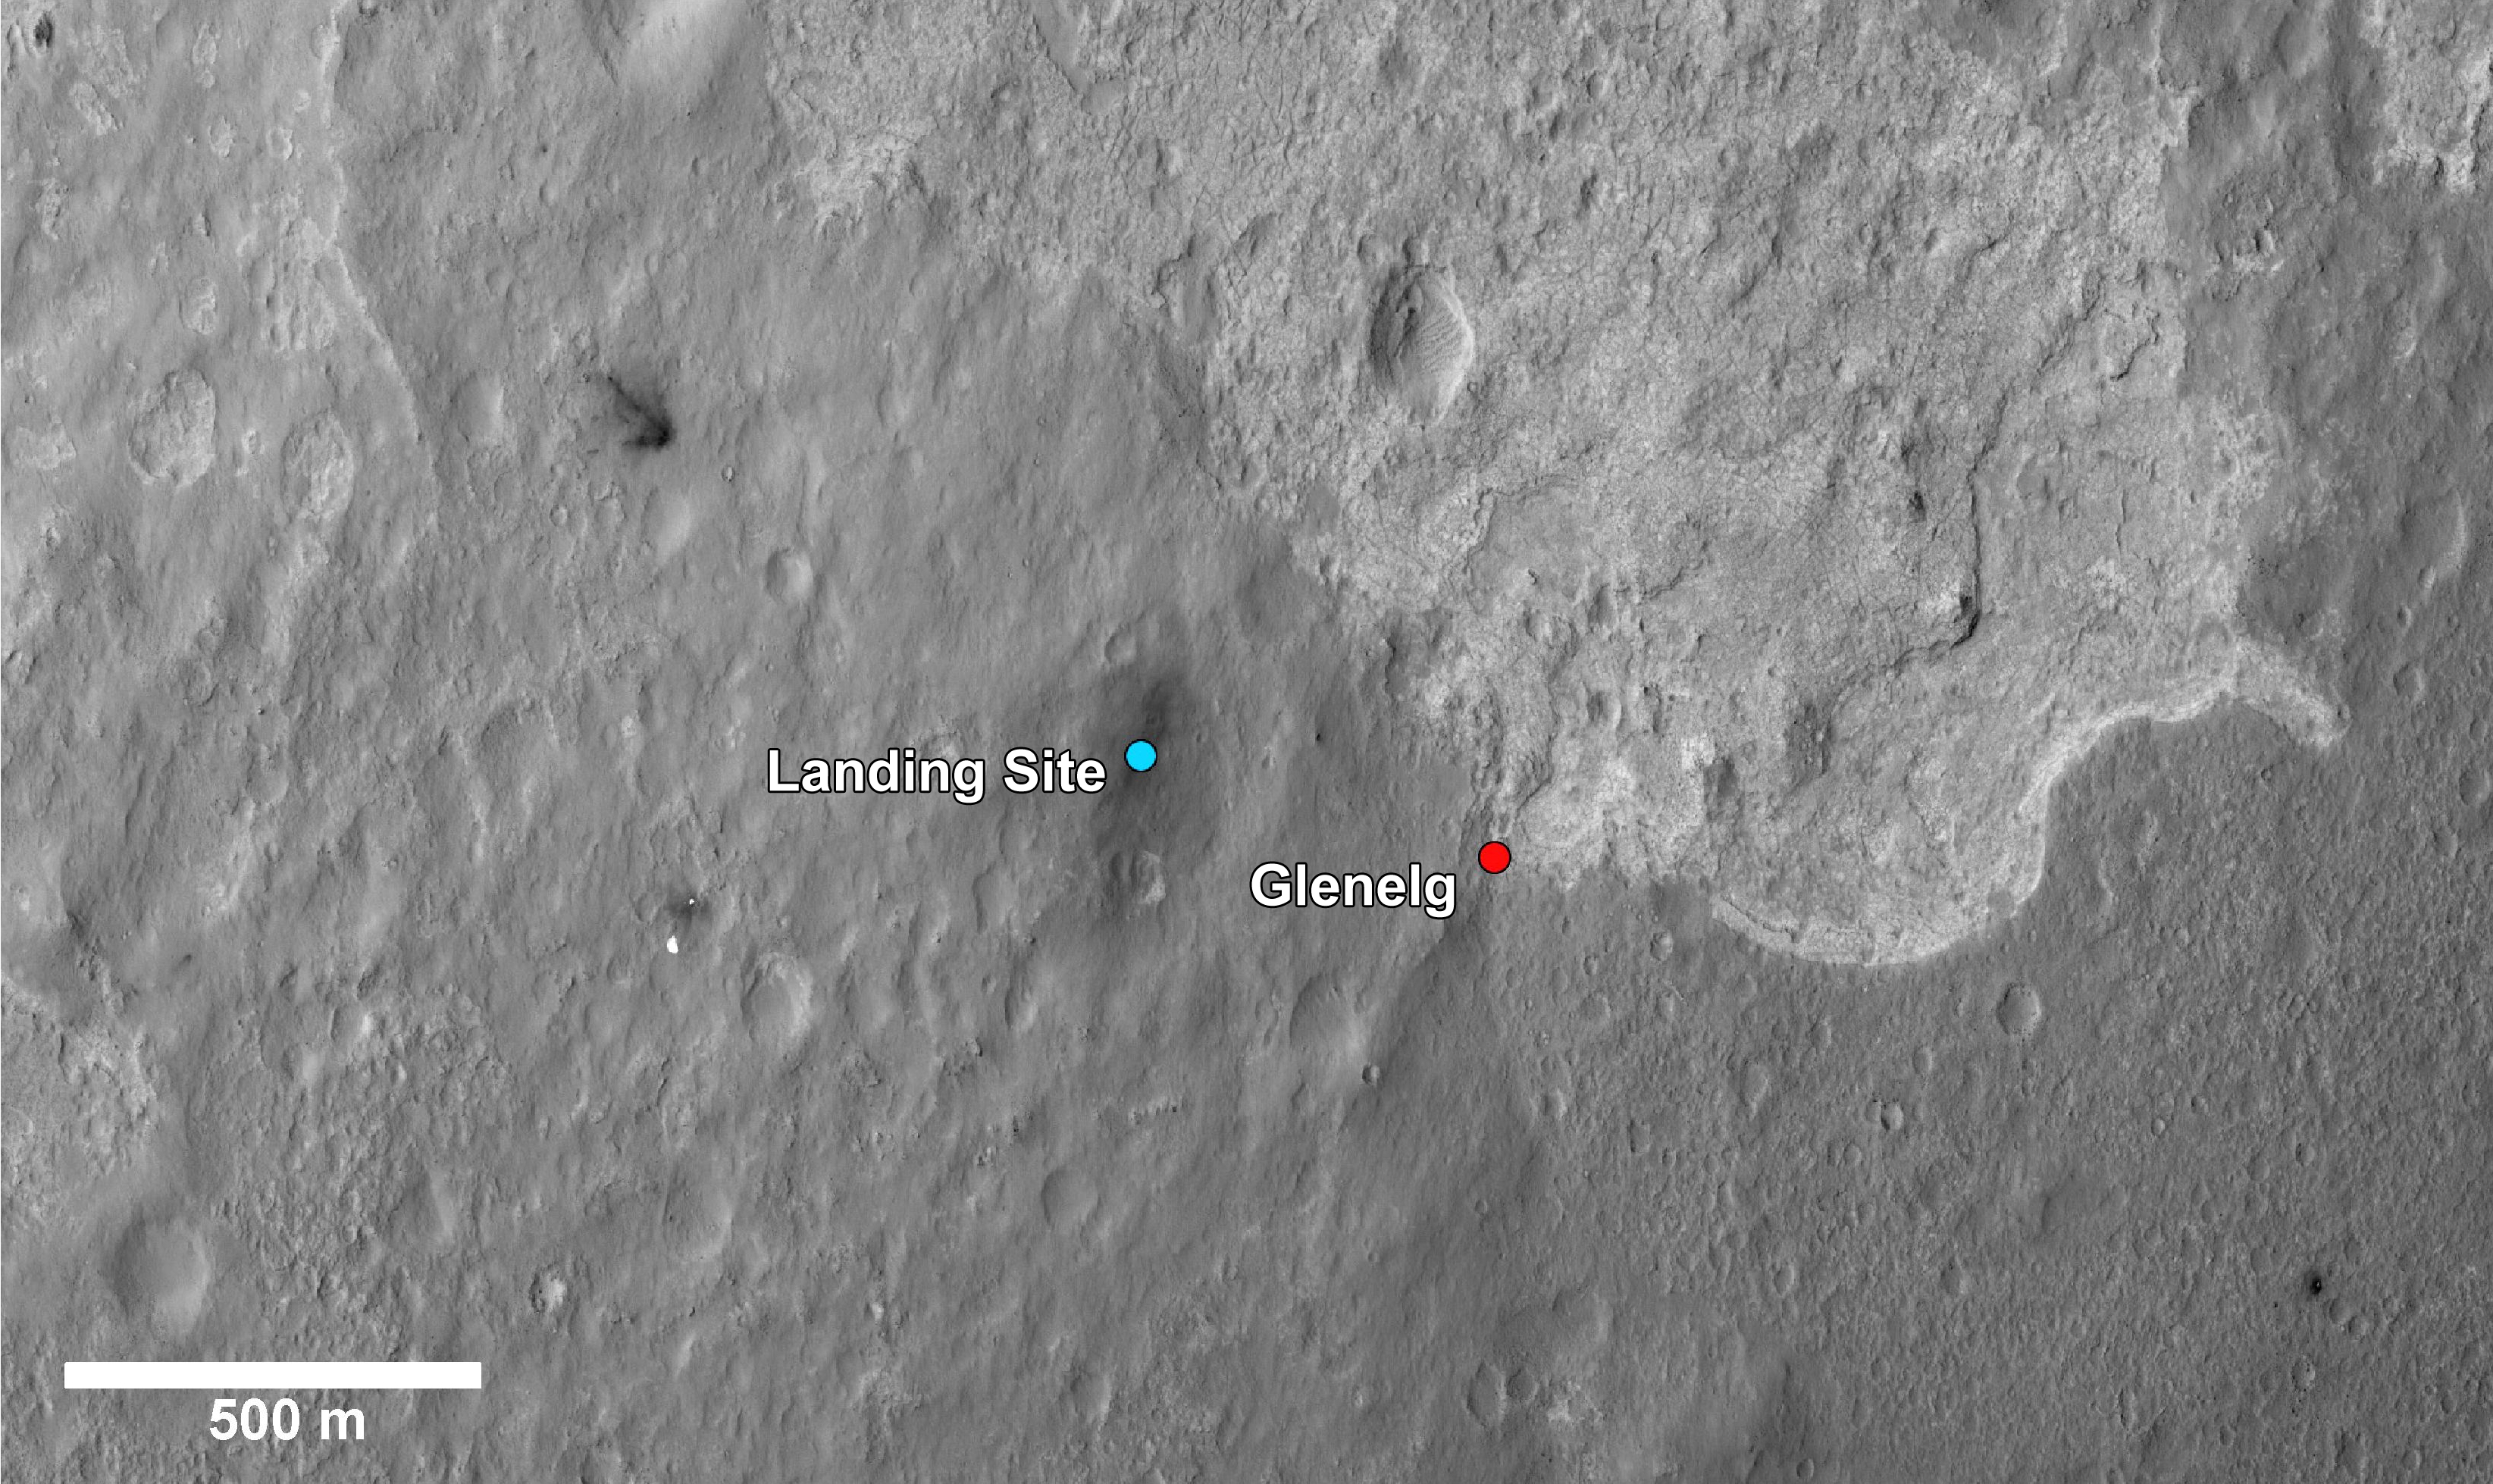

Glenelg Intrigue

This image shows a closer view of the landing site of NASA’s Curiosity rover and a destination nearby known as Glenelg. Curiosity landed inside Gale Crater on Mars on Aug. 5 PDT (Aug. 6 EDT) at the blue dot. It is planning on driving to an area marked with a red dot that is nicknamed Glenelg. That area marks the intersection of three kinds of terrain. Starting clockwise from the top of this image, scientists are interested in this brighter terrain because it may represent a kind of bedrock suitable for eventual drilling by Curiosity. The next terrain shows the marks of many small craters and intrigues scientists because it might represent an older or harder surface. The third, which is the kind of terrain Curiosity landed in, is interesting because scientists can try to determine if the same kind of rock texture at Goulburn, an area where blasts from the descent stage rocket engines scoured away some of the surface, also occurs at Glenelg.

The science team thought the name Glenelg was appropriate because, if Curiosity traveled there, it would visit the area twice — both coming and going — and the word Glenelg is a palindrome. After Glenelg, the rover will aim to drive to the base of Mount Sharp.

These annotations have been made on top of an image acquired by the High Resolution Imaging Science Experiment on NASA’s Mars Reconnaissance Orbiter.

Credit: NASA/JPL-Caltech/Univ. of Arizona